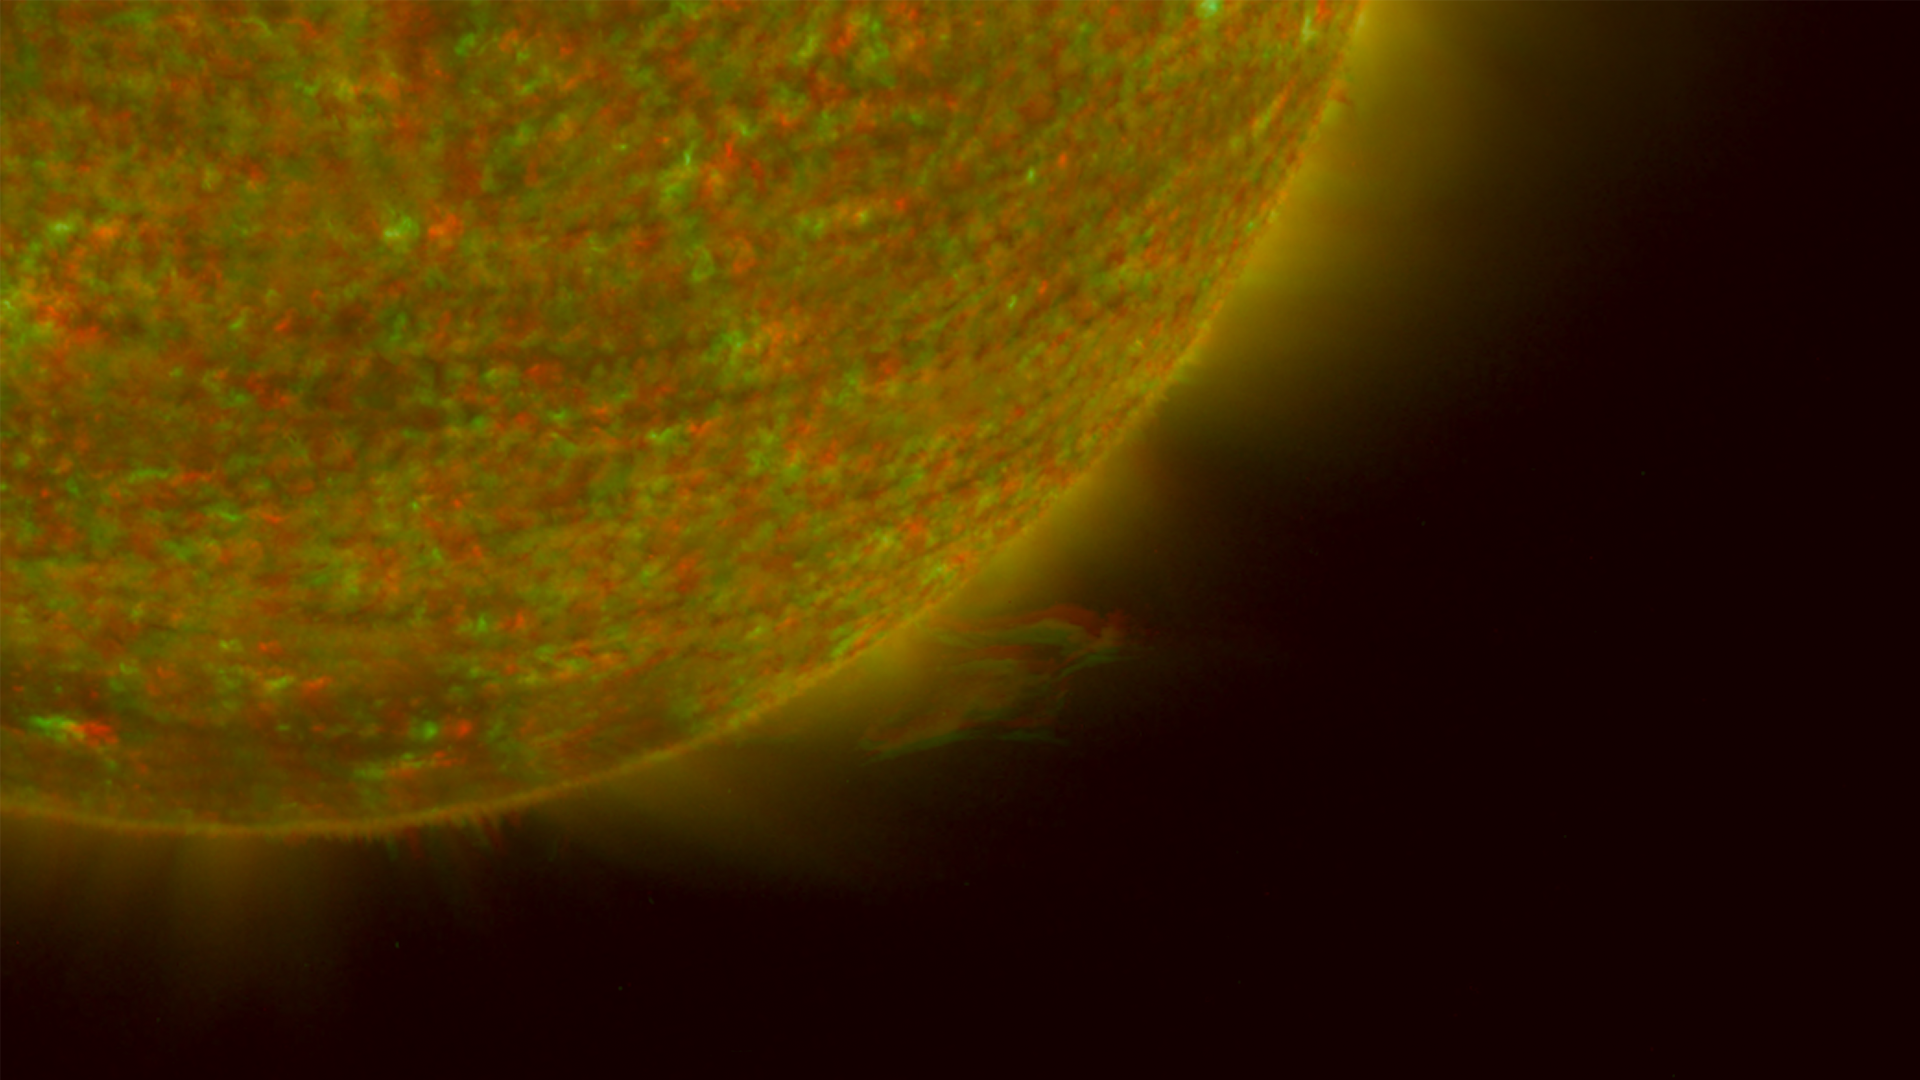

Right Limb of the South Pole of the Sun, March 18, 2007 (Anaglyph)

Figure 1: This image was taken by the SECCHI Extreme UltraViolet Imager (EUVI) mounted on the STEREO-B spacecraft. STEREO-B is located behind the Earth, and follows the Earth in orbit around the Sun. This location enables us to view the Sun from the position of a virtual left eye in space.Figure 2: This image was taken by the SECCHI Extreme UltraViolet Imager (EUVI) mounted on the STEREO-A spacecraft. STEREO-A is located ahead of the Earth, and leads the Earth in orbit around the Sun, This location enables us to view the Sun from the position of a virtual right eye in space.
NASA’s Solar TErrestrial RElations Observatory (STEREO) satellites have provided the first three-dimensional images of the Sun. For the first time, scientists will be able to see structures in the Sun’s atmosphere in three dimensions. The new view will greatly aid scientists’ ability to understand solar physics and thereby improve space weather forecasting.

This image is a composite of left and right eye color image pairs taken by the SECCHI Extreme UltraViolet Imager (EUVI) mounted on the STEREO-B and STEREO-A spacecraft. STEREO-B is located behind the Earth, and follows the Earth in orbit around the Sun. This location enables us to view the Sun from the position of a virtual left eye in space. STEREO-A is located ahead of the Earth, and leads the Earth in orbit around the Sun, This location enables us to view the Sun from the position of a virtual right eye in space.

The EUVI imager is sensitive to wavelengths of light in the extreme ultraviolet portion of the spectrum. EUVI bands at wavelengths of 304, 171 and 195 Angstroms have been mapped to the red blue and green visible portion of the spectrum; and processed to emphasize the three-dimensional structure of the solar material. A prominence is clearly visible.

STEREO, a two-year mission, launched October 2006, will provide a unique and revolutionary view of the Sun-Earth System. The two nearly identical observatories — one ahead of Earth in its orbit, the other trailing behind — will trace the flow of energy and matter from the Sun to Earth. They will reveal the 3D structure of coronal mass ejections; violent eruptions of matter from the sun that can disrupt satellites and power grids, and help us understand why they happen. STEREO will become a key addition to the fleet of space weather detection satellites by providing more accurate alerts for the arrival time of Earth-directed solar ejections with its unique side-viewing perspective.

STEREO is the third mission in NASA’s Solar Terrestrial Probes program within NASA’s Science Mission Directorate, Washington. The Goddard Science and Exploration Directorate manages the mission, instruments, and science center. The Johns Hopkins University Applied Physics Laboratory, Laurel, Md., designed and built the spacecraft and is responsible for mission operations. The imaging and particle detecting instruments were designed and built by scientific institutions in the U.S., UK, France, Germany, Belgium, Netherlands, and Switzerland. JPL is a division of the California Institute of Technology in Pasadena.

Credit: NASA/JPL-Caltech/NRL/GSFC